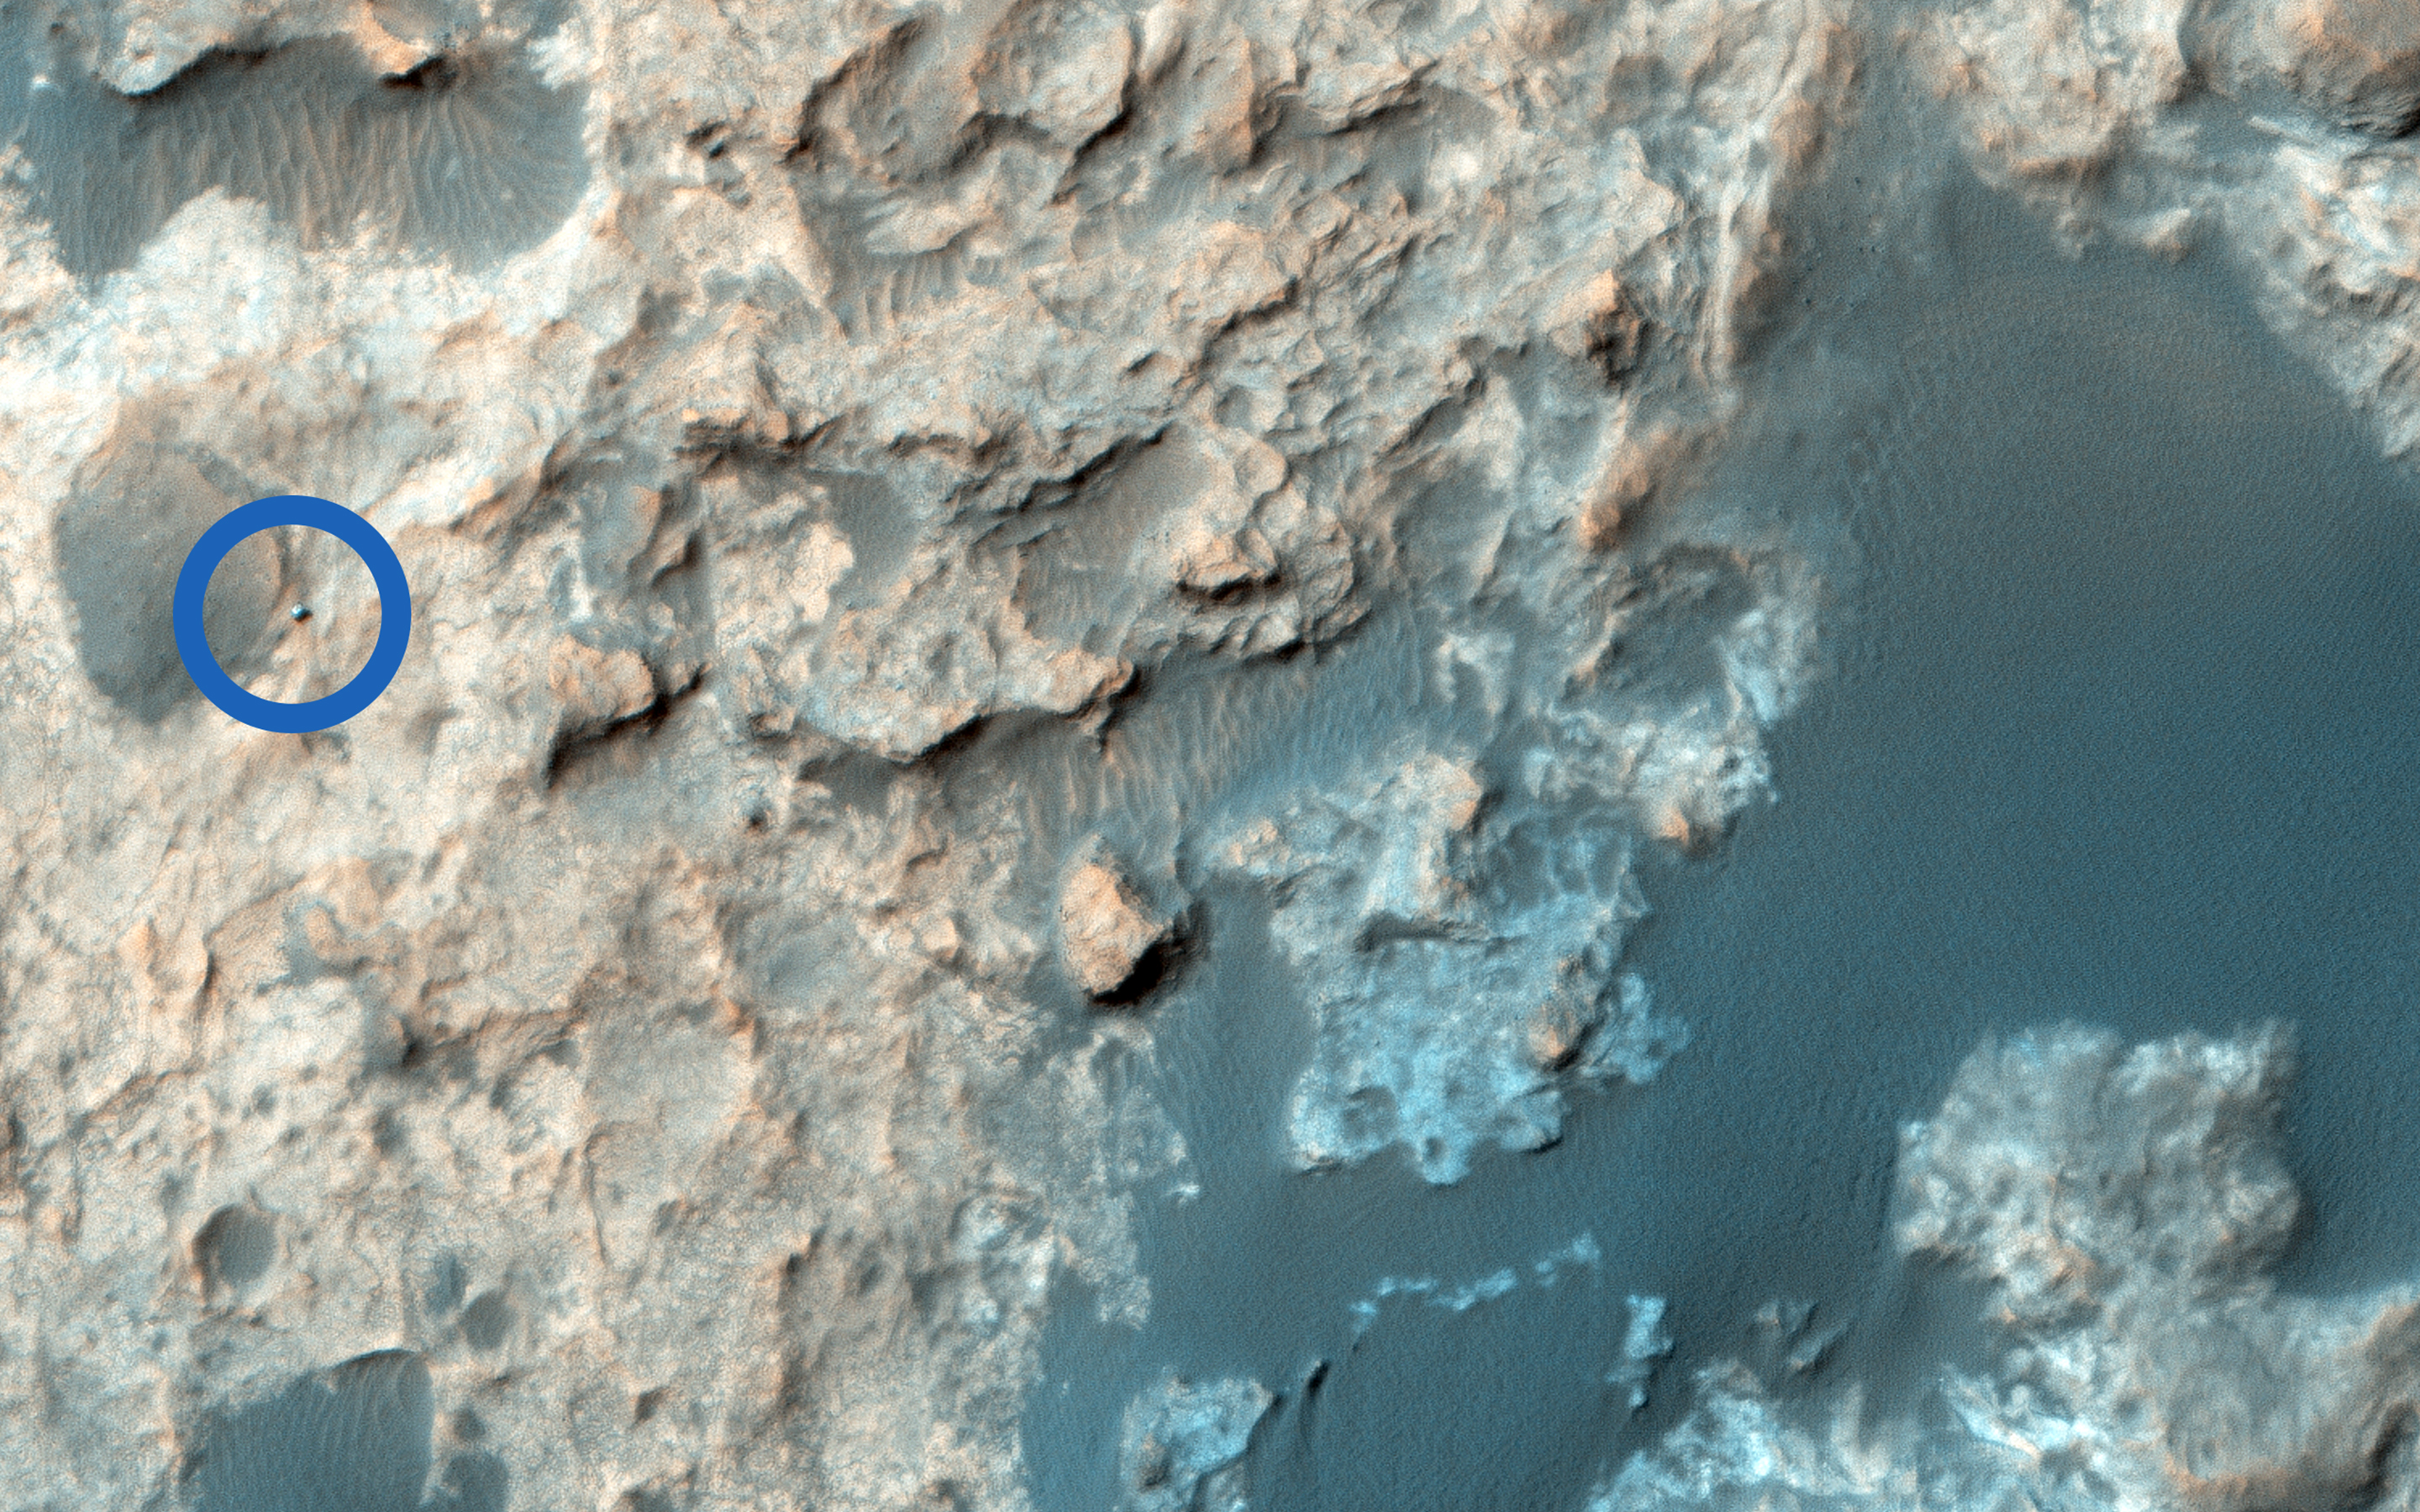

Curiosity Trek

The Mars Science Laboratory, Curiosity, continues its exciting traverse of Mars. In an image acquired in September, it was exploring the boundary between two rock units: the light-toned Murray Formation and the overlying and darker-toned Stimson unit. We can clearly see the rover in a complex terrain marked by tonally varied rocks, which on the surface, can correspond to the contact between rock units and dark sand.

In a second more recent image, the rover has moved quite aways from its previous location: it’s now further south, closer to the dark Bagnold dune field. These red lines delineate the boundary of a sandstone outcrop imaged by Curiosity’s Mastcam camera on 27 August 2015.

The University of Arizona, Tucson, operates HiRISE, which was built by Ball Aerospace & Technologies Corp., Boulder, Colo. NASA’s Jet Propulsion Laboratory, a division of the California Institute of Technology in Pasadena, manages the Mars Reconnaissance Orbiter Project for NASA’s Science Mission Directorate, Washington.

Credit: NASA/JPL-Caltech/Univ. of Arizona